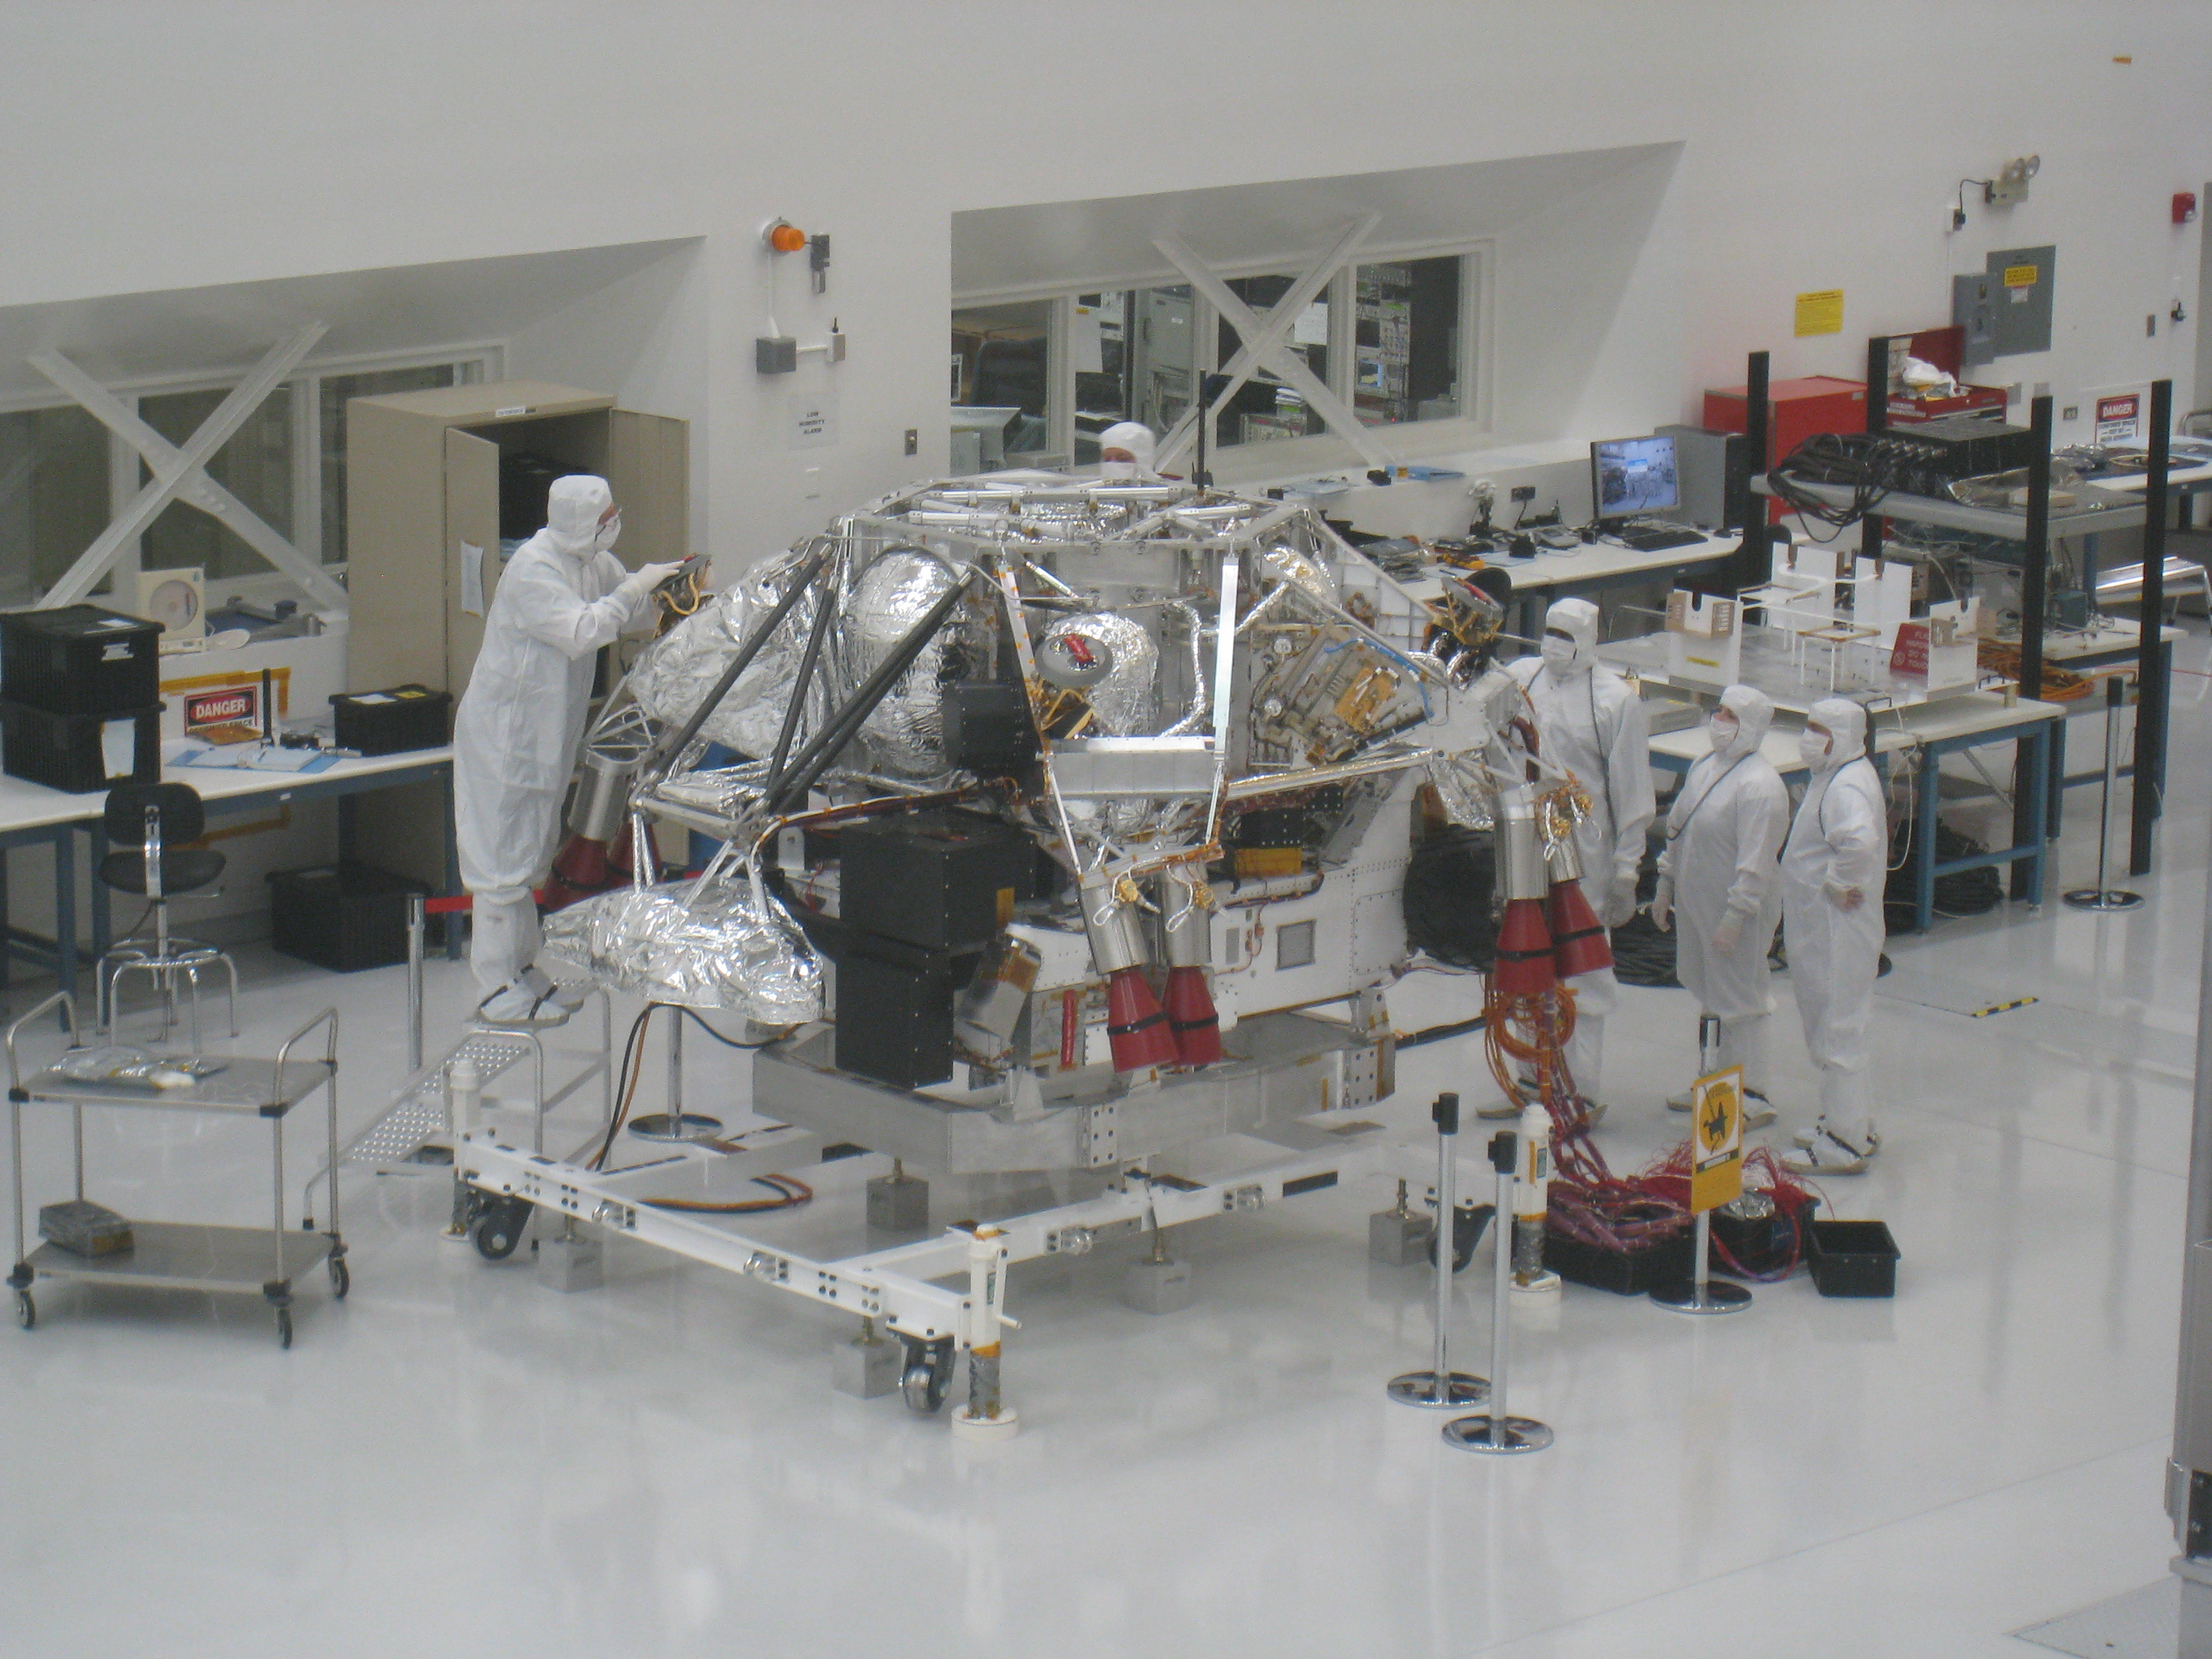

Mars Science Laboratory Rover and Descent Stage

In this February 17, 2009, image, NASA’s Mars Science Laboratory rover is attached to the spacecraft’s descent stage. The image was taken inside the Spacecraft Assembly Facility at NASA’s Jet Propulsion Laboratory, Pasadena, Calif.

This is the way the spacecraft will look after it comes out of its protective aeroshell and is descending to the Martian surface in 2012. Here, the descent stage sits on top of the rover, with its eight main engines straddling the rover structure. The rover is the big white box below the descent stage. At this point, the rover lacks its appendages (robotic arm, mast and most wheels), as these elements are still being assembled and were not needed for space-simulation testing of the spacecraft in late 2008.

Credit: NASA/JPL-Caltech